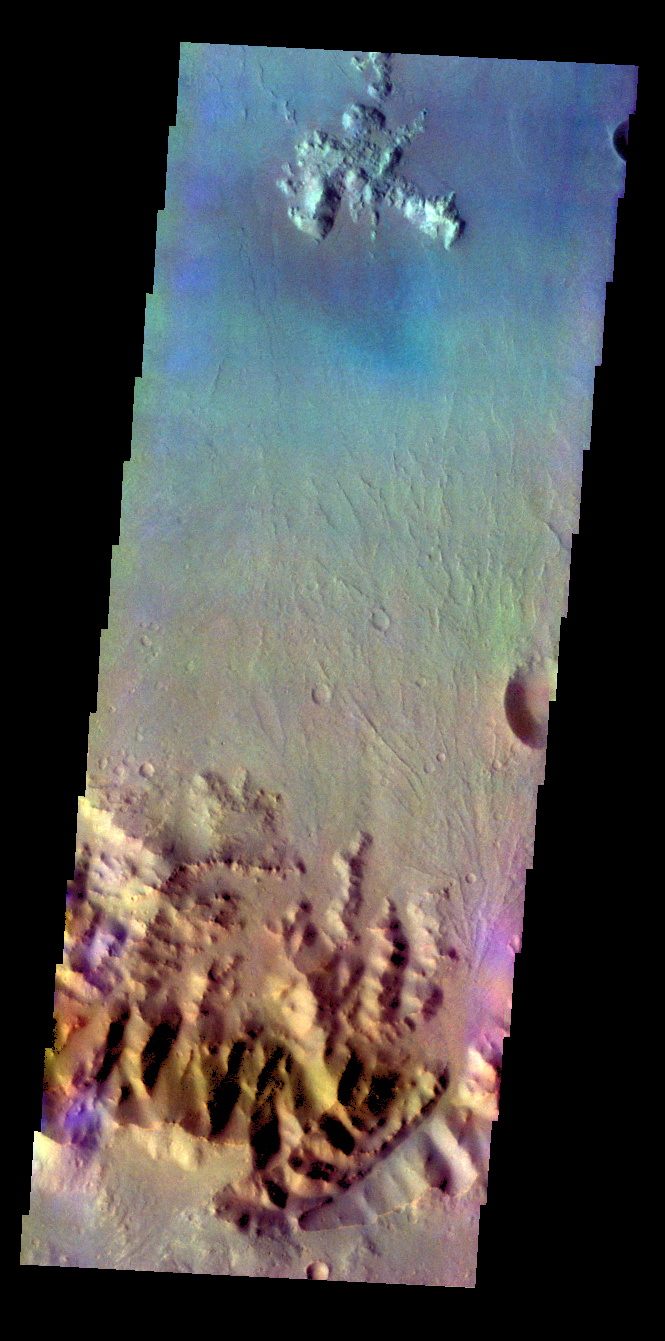

Ostrov Crater – False Color

The THEMIS VIS camera contains 5 filters. The data from different filters can be combined in multiple ways to create a false color image. These false color images may reveal subtle variations of the surface not easily identified in a single band image. Today’s false color image shows part of the rim and flow of Ostrov Crater.

Credit: NASA/JPL-Caltech/ASU